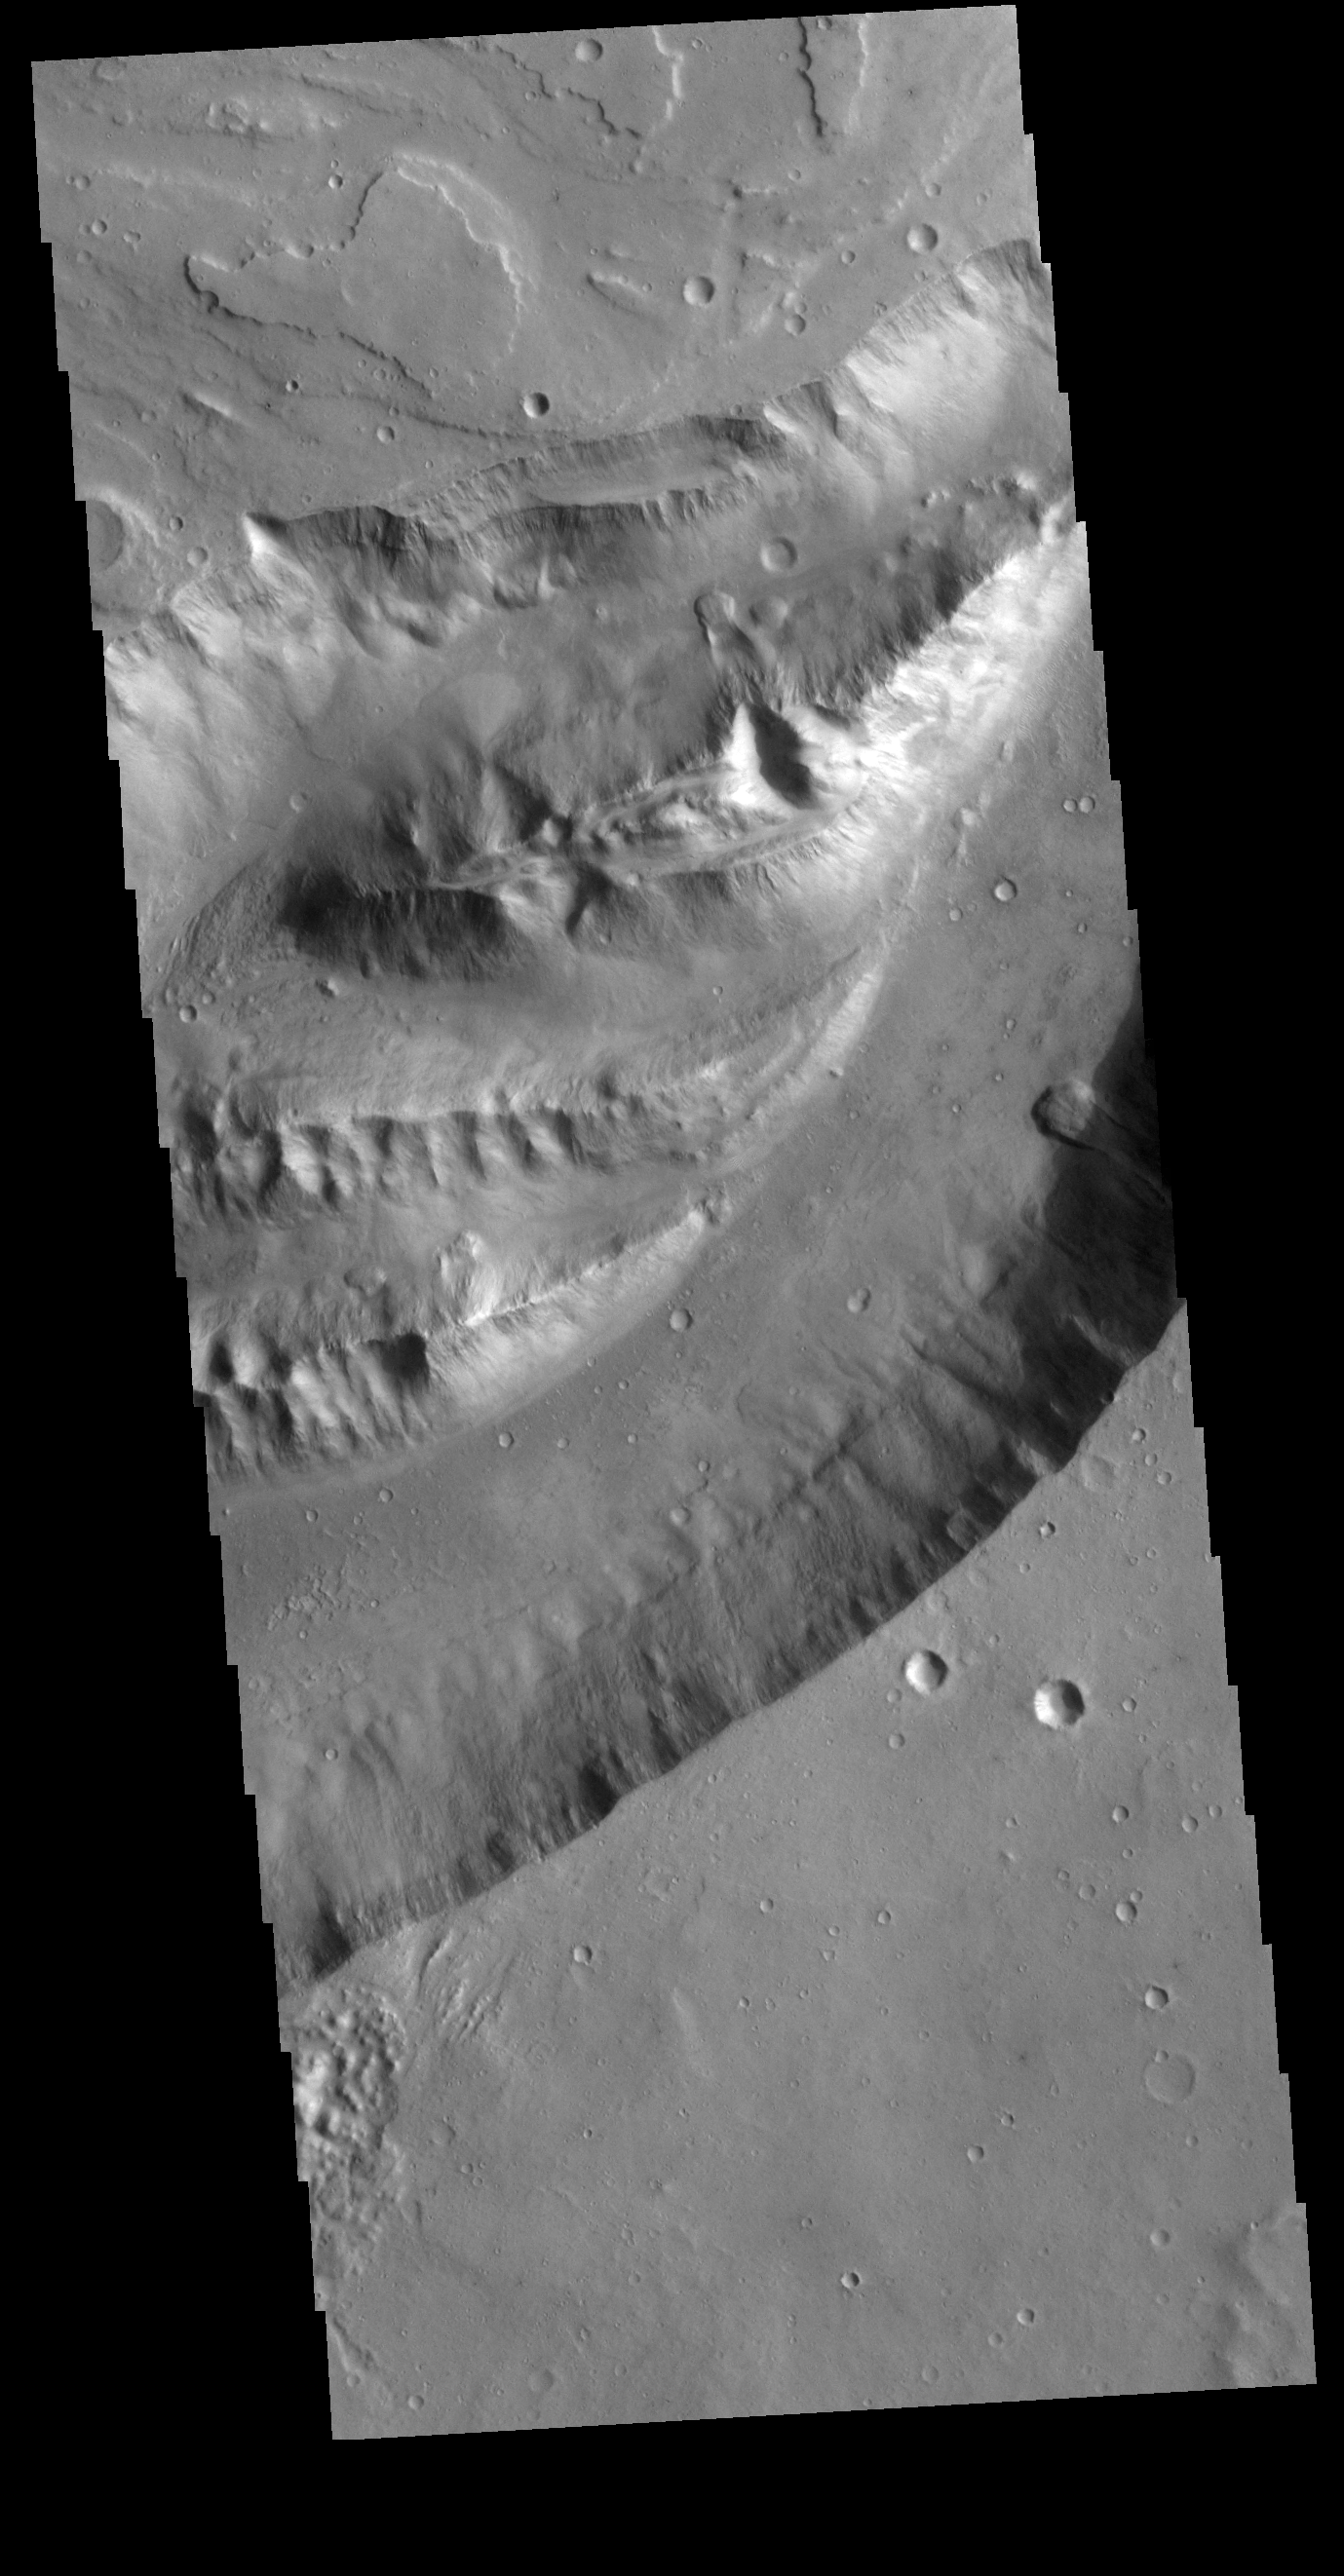

Shalbatana Vallis

This VIS image shows a section of Shalbatana Vallis. Shalbatana Vallis is located in Xanthe Terra.

Credit: NASA/JPL-Caltech/ASU